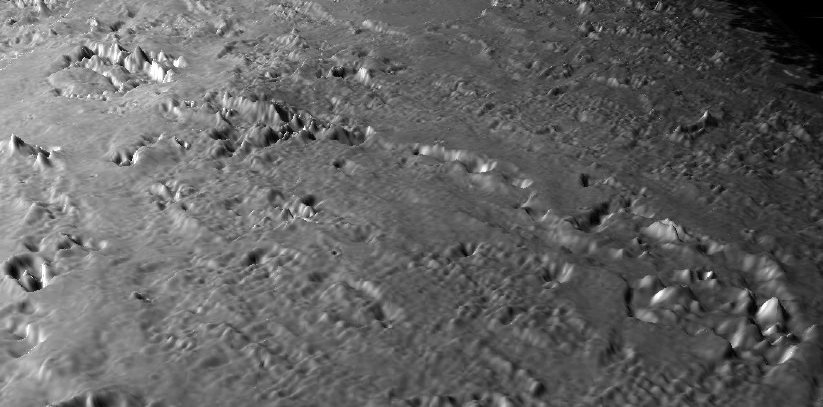

Triton’s Volcanic Plains #2

This view of the volcanic plains of Neptune’s moon Triton was produced using topographic maps derived from images acquired by NASA’s Voyager spacecraft during its August 1989 flyby, 20 years ago this week.

Triton, Neptune’s largest natural moon, was the last solid object visited by the Voyager 2 spacecraft on its epic 10-year tour of the outer solar system. This view shows a close-up of a prominent chain of volcanic features surrounded by smooth volcanic plains formed by lavas or ash deposits of water or other ices, such as methane or ammonia. The smaller pits and domes are typically 10 kilometers (6 miles) across and have relief of no more than a few hundred meters (several hundred feet). The large depressions at the far left and right of the chain are 50 to 80 kilometers (31 to 50 miles) across.

The surface of Triton is very rugged, scarred by rising blobs of ice (diapirs), faults and volcanic pits and lava flows composed of water and other ices. The surface is also extremely young and sparsely cratered, and could be geologically active today. This scene is on the order of 500 kilometers (310 miles) across and is taken from a new flyover movie across the equatorial region of Triton commemorating the Voyager anniversary of the Triton flyby. Vertical relief has been exaggerated by a factor of 25 to aid interpretation.

The raw data from which this product was developed were retrieved from the Planetary Data System’s data archives. The Jet Propulsion Laboratory, a division of the California Institute of Technology in Pasadena, manages the mission for NASA’s Science Mission Directorate, Washington, D.C. The Voyager spacecraft and its two onboard cameras were designed, developed and assembled at JPL. This image was processed by Paul Schenk (http://www.lpi.usra.edu/lpi/schenk/) at the Lunar and Planetary Institute.

Credit: NASA/JPL/Universities Space Research Association/Lunar & Planetary Institute